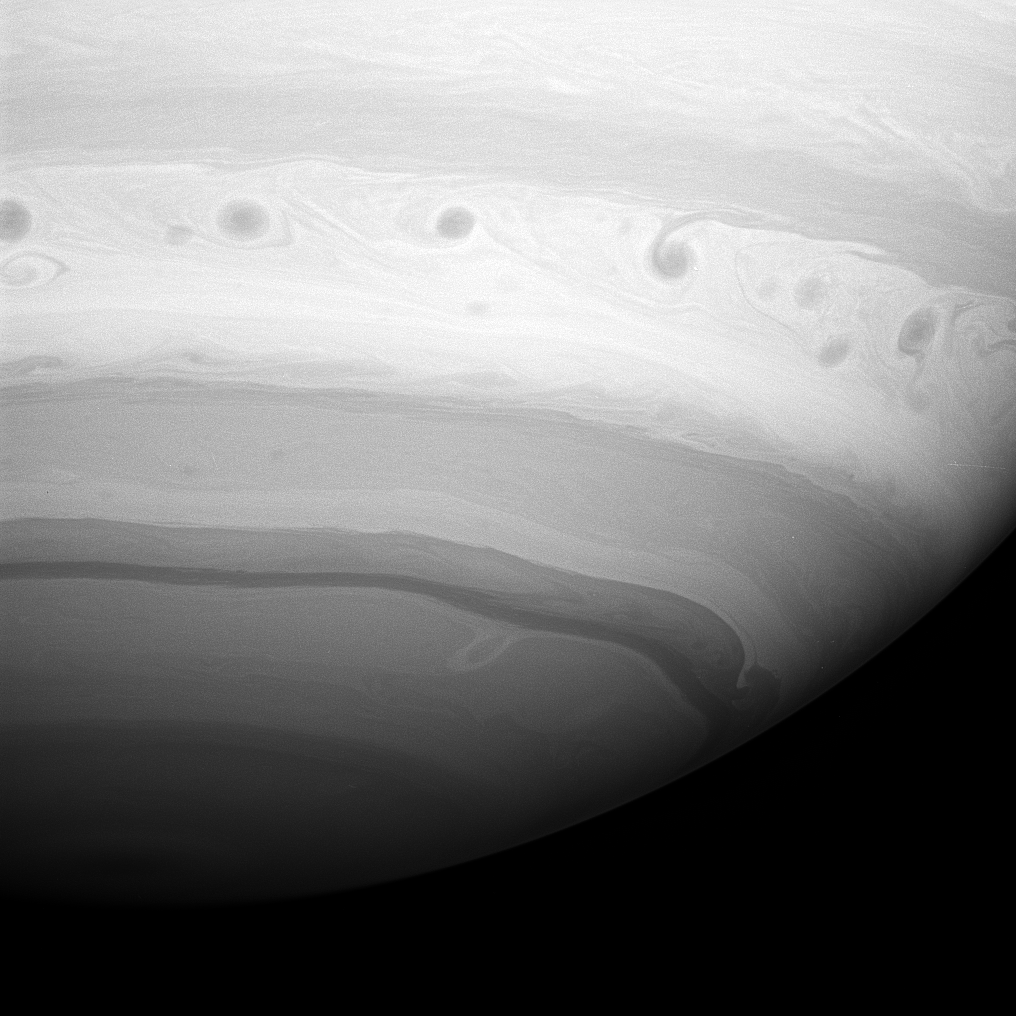

Swirling Storms

A line of dark vortices charge through Saturn’s “Storm Alley”—a region that has seen intensive storm activity since the Cassini spacecraft began its observations of the planet in early 2004.

The image was taken with the Cassini spacecraft wide-angle camera on May 19, 2008 using a spectral filter sensitive to wavelengths of infrared light centered at 728 nanometers. The view was obtained at a distance of approximately 863,000 kilometers (536,000 miles) from Saturn. Image scale is 48 kilometers (30 miles) per pixel.

The Cassini-Huygens mission is a cooperative project of NASA, the European Space Agency and the Italian Space Agency. The Jet Propulsion Laboratory, a division of the California Institute of Technology in Pasadena, manages the mission for NASA’s Science Mission Directorate, Washington, D.C. The Cassini orbiter and its two onboard cameras were designed, developed and assembled at JPL. The imaging operations center is based at the Space Science Institute in Boulder, Colo.

Credit: NASA/JPL/Space Science Institute